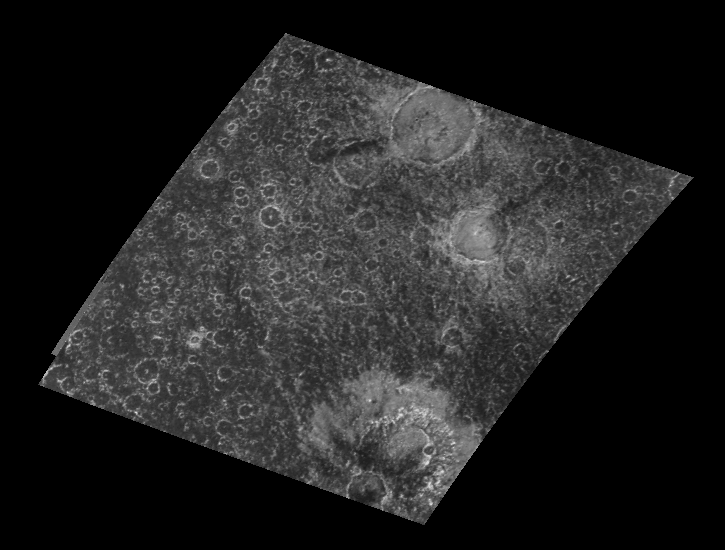

Large Craters in Callisto’s Southern Hemisphere

NASA’s Galileo spacecraft provides a new view of this heavily cratered region in the southern hemisphere of the icy Jovian satellite Callisto. The region was not observed by NASA’s Voyager spacecraft. Craters ranging in diameter from the 1.85 kilometer (1.13 mile) limit of resolution up to more than 70 kilometers (43 miles) can be observed in this image. Although all craters are generally round in outline, details in their structures vary with both size and relative age. Bright spots in the center of smaller craters (up to approximately 20 kilometers (12 miles)) are central peaks. Larger craters (up to the 51 kilometer (31 mile) wide crater in the east central part of the image) exhibit central pits or depressions. The largest crater, called Thrainn, has a diameter of 74 kilometers (45 miles) and is located in the southernmost corner of the image. This crater contains a broad central uplift, or dome, and has a highly eroded rim. In contrast, the 70 kilometer (43 mile) crater Audr, located along the northern margin of the image, is flat-bottomed, and has a less degraded and generally rounder rim. If erosional or degradational forces have been roughly constant with time on Callisto, scientists viewing this image can assume that Audr is relatively younger than Thrainn by noting the less degraded or fresher appearance of its rim. The differences in crater floor features between these two similarly sized craters could have been produced by differences in the impacting bodies that produced them, differences in the crustal materials in which the craters formed, or simply by a gradual evolution of crater floor shape with time.

North is to the top of the image which was taken by the Galileo spacecraft’s solid state imaging (CCD) system during its eighth orbit around Jupiter on May 6th, 1997. The center of the image is located at 34 degrees south latitude, 84 degrees west longitude, and was taken when the spacecraft was approximately 48,430 kilometers (29,542 miles) from Callisto.

The Jet Propulsion Laboratory, Pasadena, CA manages the mission for NASA’s Office of Space Science, Washington, DC.

Credit: NASA/JPL/ASU